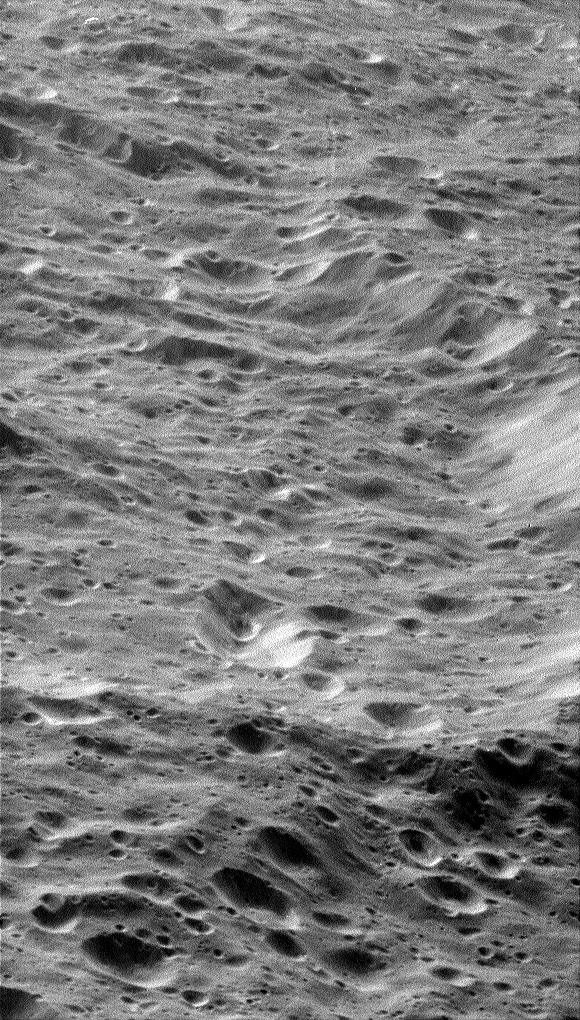

Craters, Craters Everywhere

Craters within craters cover the scarred face of Saturn’s moon Rhea in this oblique, high-resolution view of terrain on the moon’s western hemisphere.

A large, degraded crater lies at the center, filled with rolling mounds and many smaller craters. A couple of linear depressions are visible in the terrain (especially at lower right), possibly marking tectonic faults. The crater is about 90 kilometers-wide (56-miles) and is located at 8.5 degrees south latitude, 154.9 west longitude. The moon’s icy regolith, or loose surface material, has likely been pummeled into a fine powder over the eons.

This is one of the highest-resolution images of Rhea’s surface obtained during Cassini’s close flyby on Nov. 26, 2005, during which the spacecraft swooped to within 500 kilometers (310 miles) of the large moon. Rhea is 1,528 kilometers (949 miles) across and is Saturn’s second largest moon, after planet-sized Titan.

The clear filter image was acquired with the wide-angle camera at an altitude of 620 kilometers (385 miles) above Rhea. Image scale is about 85 meters (280 feet) per pixel.

The Cassini-Huygens mission is a cooperative project of NASA, the European Space Agency and the Italian Space Agency. The Jet Propulsion Laboratory, a division of the California Institute of Technology in Pasadena, manages the mission for NASA’s Science Mission Directorate, Washington, D.C. The Cassini orbiter and its two onboard cameras were designed, developed and assembled at JPL. The imaging operations center is based at the Space Science Institute in Boulder, Colo.

Credit: NASA/JPL/Space Science Institute